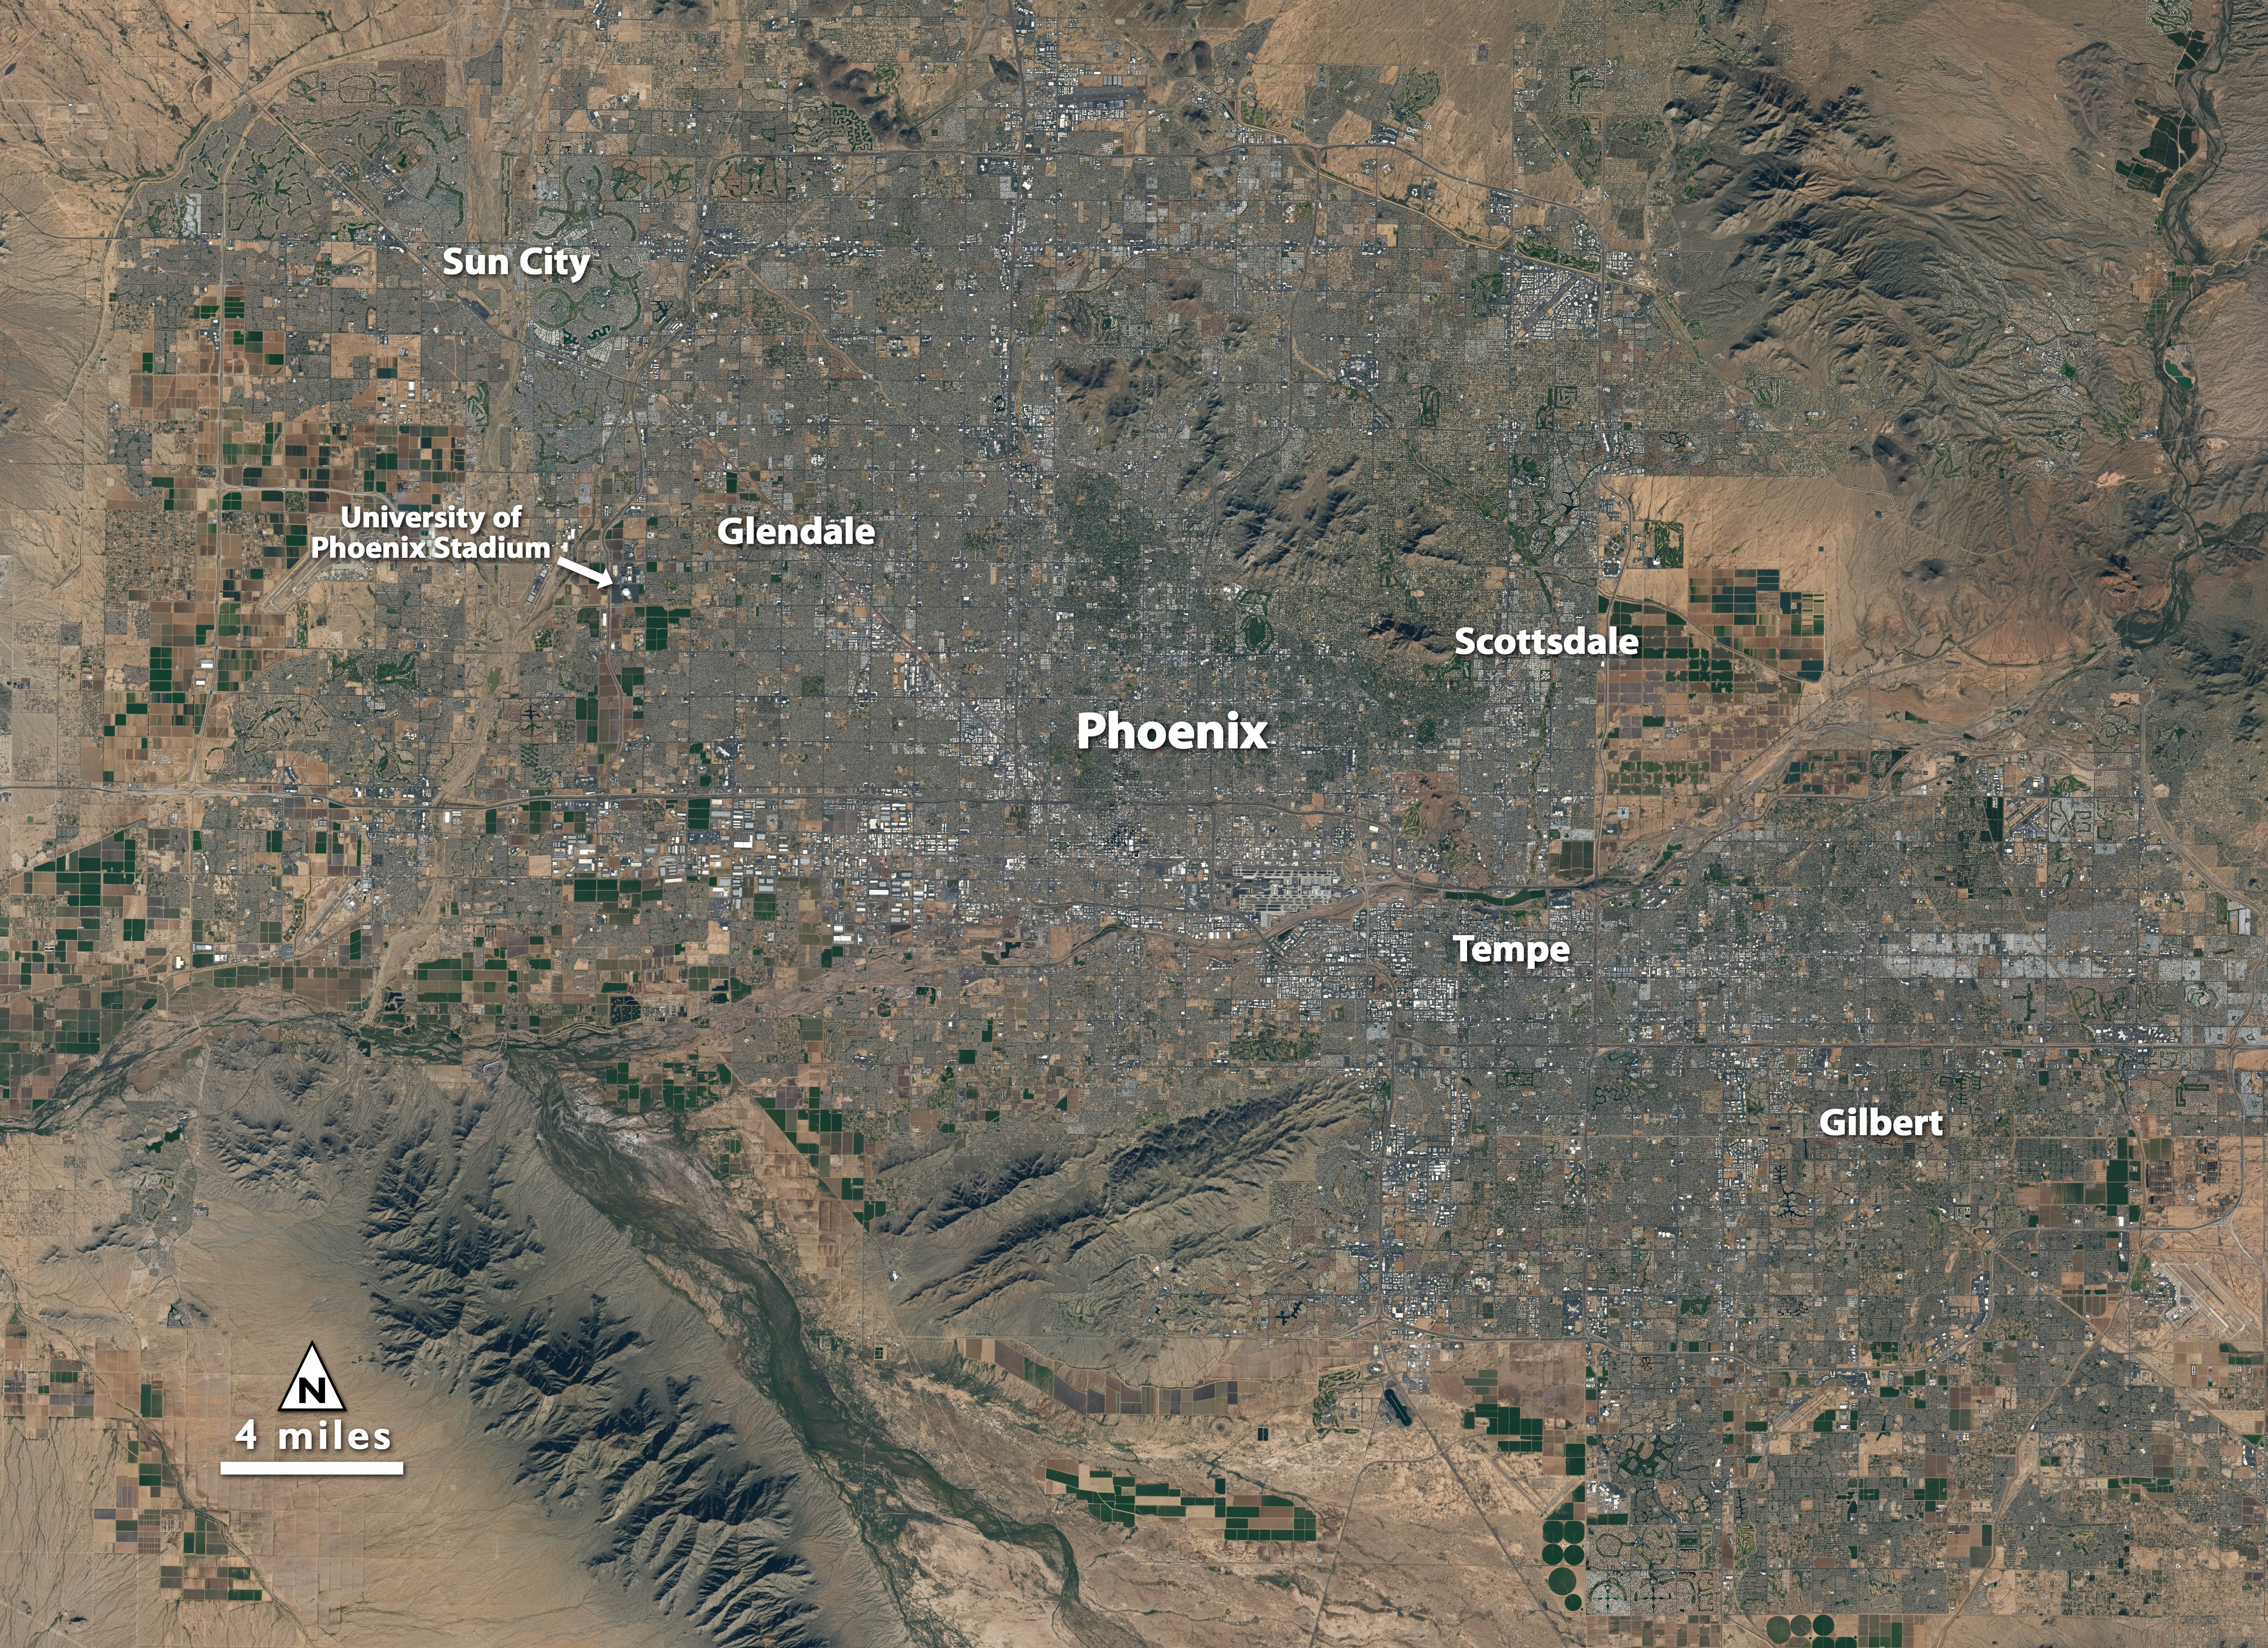

NASA Satellite Captures Super Bowl Cities - Phoenix [annotated]

Landsat 7 image of Phoenix, Arizona acquired November 28, 2014. Landsat 7 is a U.S. satellite used to acquire remotely sensed images of the Earth's land surface and surrounding coastal regions. It is maintained by the Landsat 7 Project Science Office at the NASA Goddard Space Flight Center in Greenbelt, MD. Landsat satellites have been acquiring images of the Earth’s land surface since 1972. Currently there are more than 2 million Landsat images in the National Satellite Land Remote Sensing Data Archive.

Credit: NASA/GSFC/Landsat 7